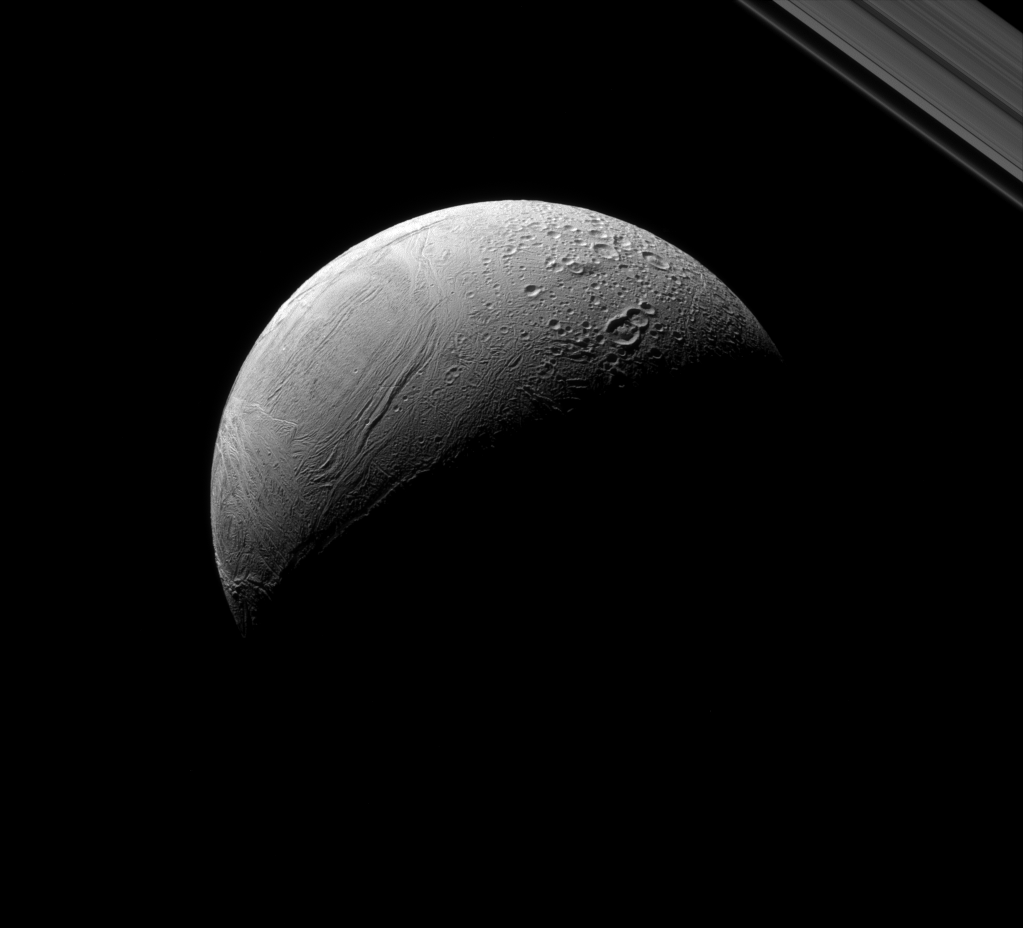

Enceladus, Old and New

Enceladus dramatically displays the contrast between its older and newer terrain.

Newer surfaces (on the left in the image) will not have had time to accumulate craters. But as material sits exposed on the surface, impact scars build up, as in the more heavily cratered area on the top and right. Scientists can use this, along with estimates of how frequently impacts happen, to determine ages of surfaces of solid planets and of moons like Enceladus (313 miles or 504 kilometers across).

This view looks toward the anti-Saturn side of Enceladus. North on Enceladus is up and rotated 36 degrees to the right. The image was taken in green light with the Cassini spacecraft narrow-angle camera on Aug. 18, 2015.

The view was acquired at a distance of approximately 85,000 miles (137,000 kilometers) from Enceladus. Image scale is 2,680 feet (818 meters) per pixel.

The Cassini mission is a cooperative project of NASA, ESA (the European Space Agency) and the Italian Space Agency. The Jet Propulsion Laboratory, a division of the California Institute of Technology in Pasadena, manages the mission for NASA’s Science Mission Directorate, Washington. The Cassini orbiter and its two onboard cameras were designed, developed and assembled at JPL. The imaging operations center is based at the Space Science Institute in Boulder, Colorado.

Credit: NASA/JPL-Caltech/Space Science Institute